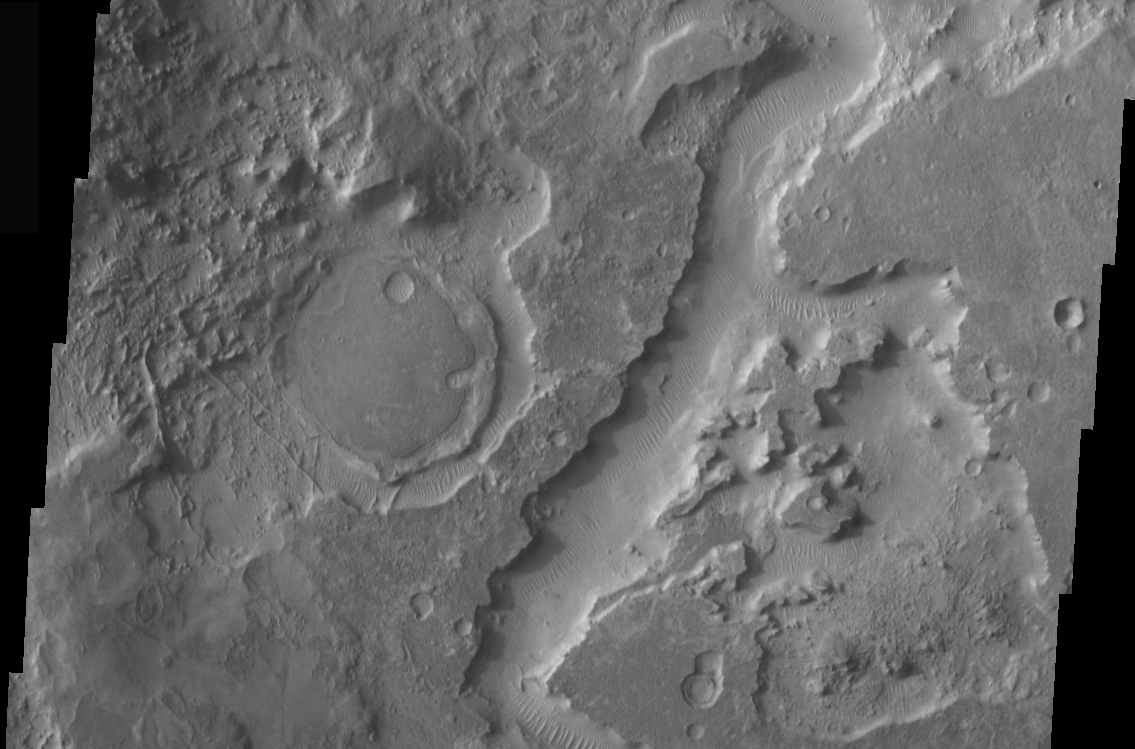

THEMIS Images as Art #40

Welcome to the second annual THEMIS ART MONTH. From Jan. 31 through March 4 we will be showcasing images for their aesthetic value, rather than their science content. Portions of these images resemble things in our everyday lives, from animals to letters of the alphabet. We hope you enjoy our fanciful look at Mars!

What round creature is this, approaching from the left? Pac-Man?

Note: this THEMIS visual image has not been radiometrically nor geometrically calibrated for this preliminary release. An empirical correction has been performed to remove instrumental effects. A linear shift has been applied in the cross-track and down-track direction to approximate spacecraft and planetary motion. Fully calibrated and geometrically projected images will be released through the Planetary Data System in accordance with Project policies at a later time.

NASA’s Jet Propulsion Laboratory manages the 2001 Mars Odyssey mission for NASA’s Office of Space Science, Washington, D.C. The Thermal Emission Imaging System (THEMIS) was developed by Arizona State University, Tempe, in collaboration with Raytheon Santa Barbara Remote Sensing. The THEMIS investigation is led by Dr. Philip Christensen at Arizona State University. Lockheed Martin Astronautics, Denver, is the prime contractor for the Odyssey project, and developed and built the orbiter. Mission operations are conducted jointly from Lockheed Martin and from JPL, a division of the California Institute of Technology in Pasadena.

Credit: NASA/JPL/Arizona State University